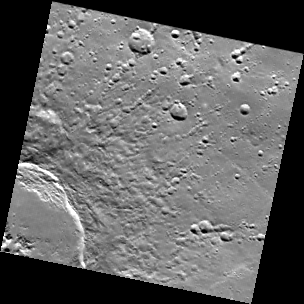

String Section

This image covers one section of the 110-km diameter crater Abedin. The center of the crater, marked by central peak mountains, is at the lower left corner of the image. Strings of secondary craters, formed by blocks of material thrown out of the main crater, are arranged in a generally radial pattern leading away from the crater. The secondary craters are found at or beyond a distance of about one crater radius from the rim. The area adjacent to the rim is dominated by the crater’s continuous ejecta blanket. The image was collected as part of MESSENGER’s color base map. It was binned on the spacecraft from its original size of 1024 by 1024 pixels to 256 by 256.

MDIS’s color base map is composed of WAC images taken through eight different narrow-band color filters and will cover more than 90% of Mercury’s surface with an average resolution of 1 kilometer/pixel (0.6 miles/pixel). The highest-quality color images are obtained for Mercury’s surface when both the spacecraft and the Sun are overhead, so these images typically are taken with viewing conditions of low incidence and emission angles.

On March 17, 2011 (March 18, 2011, UTC), MESSENGER became the first spacecraft ever to orbit the planet Mercury. The mission is currently in its commissioning phase, during which spacecraft and instrument performance are verified through a series of specially designed checkout activities. In the course of the one-year primary mission, the spacecraft’s seven scientific instruments and radio science investigation will unravel the history and evolution of the Solar System’s innermost planet. Visit the Why Mercury? section of this website to learn more about the science questions that the MESSENGER mission has set out to answer.

Date acquired: April 05, 2011
Image Mission Elapsed Time (MET): 210460589
Image ID: 91821
Instrument: Wide Angle Camera (WAC) of the Mercury Dual Imaging System (MDIS)
WAC filter: 12 (828 nanometers)
Center Latitude: 63.3°
Center Longitude: 354.3° E
Resolution: 639 meters/pixel
Scale: The image is about 160 km (100 mi.) on a side.

These images are from MESSENGER, a NASA Discovery mission to conduct the first orbital study of the innermost planet, Mercury. For information regarding the use of images, see the MESSENGER image use policy.

Credit: NASA/Johns Hopkins University Applied Physics Laboratory/Carnegie Institution of Washington